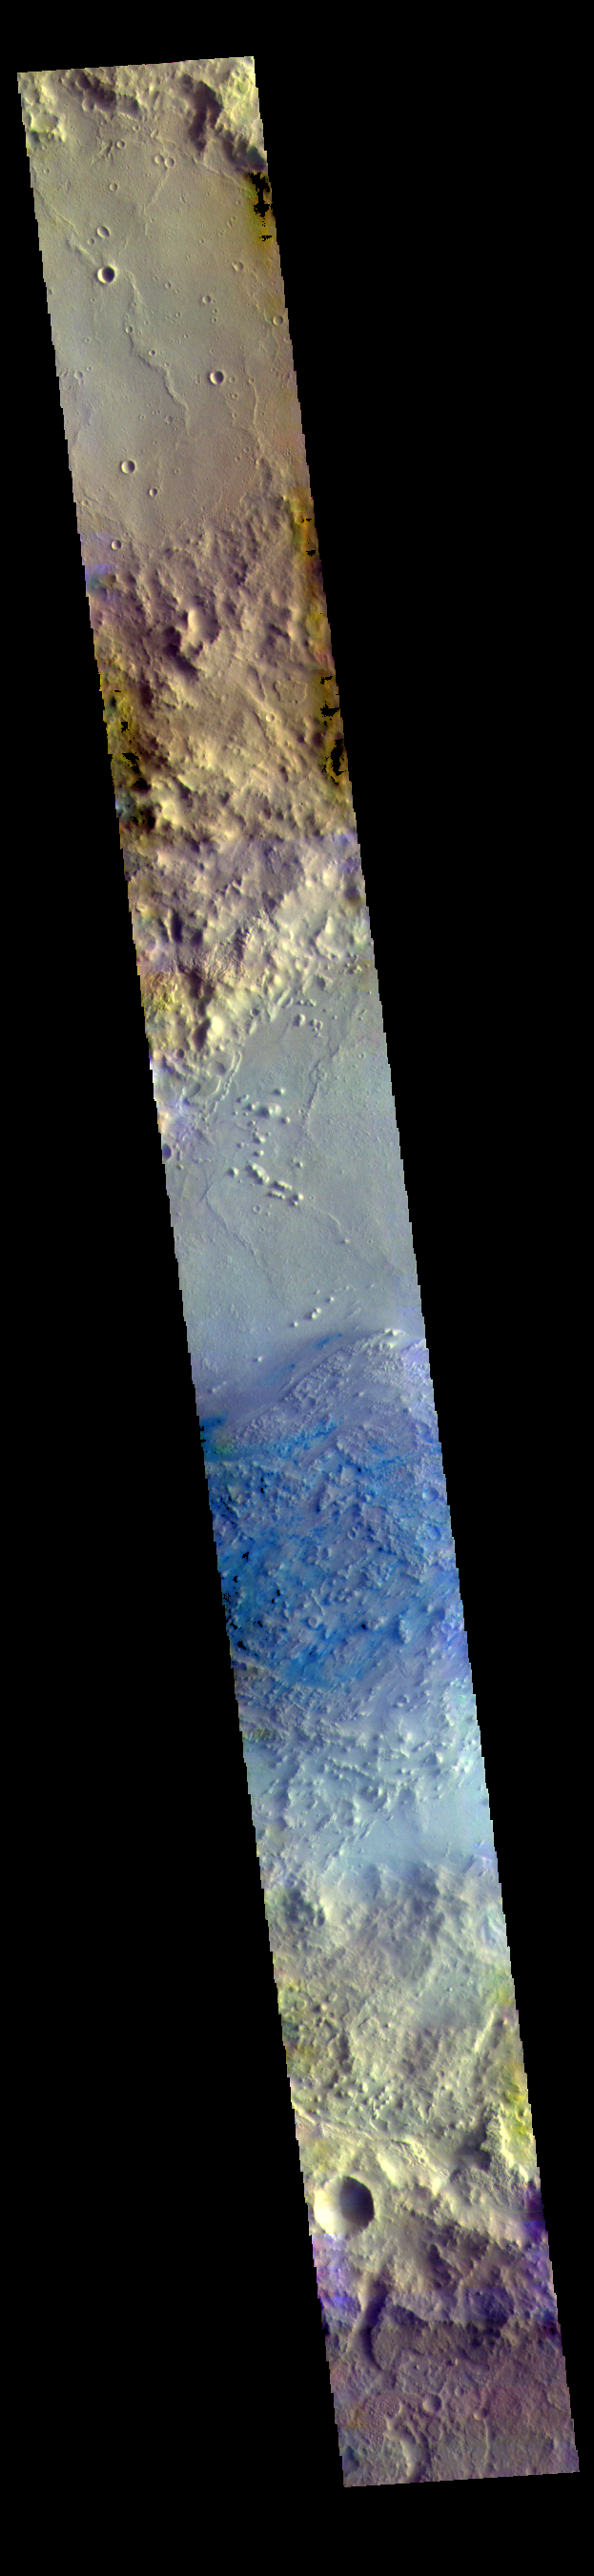

Pasteur Crater – False Color

Today’s image shows part of the floor of Pasteur Crater. The deposit in the southwest part of the floor is a fill deposit that is undergoing erosion. Small sand dunes are found within the eroding material. Pasteur Crater is located between Arabia Terra and Terra Sabaea.

The THEMIS VIS camera contains 5 filters. The data from different filters can be combined in multiple ways to create a false color image. These false color images may reveal subtle variations of the surface not easily identified in a single band image.

Credit: NASA/JPL-Caltech/ASU